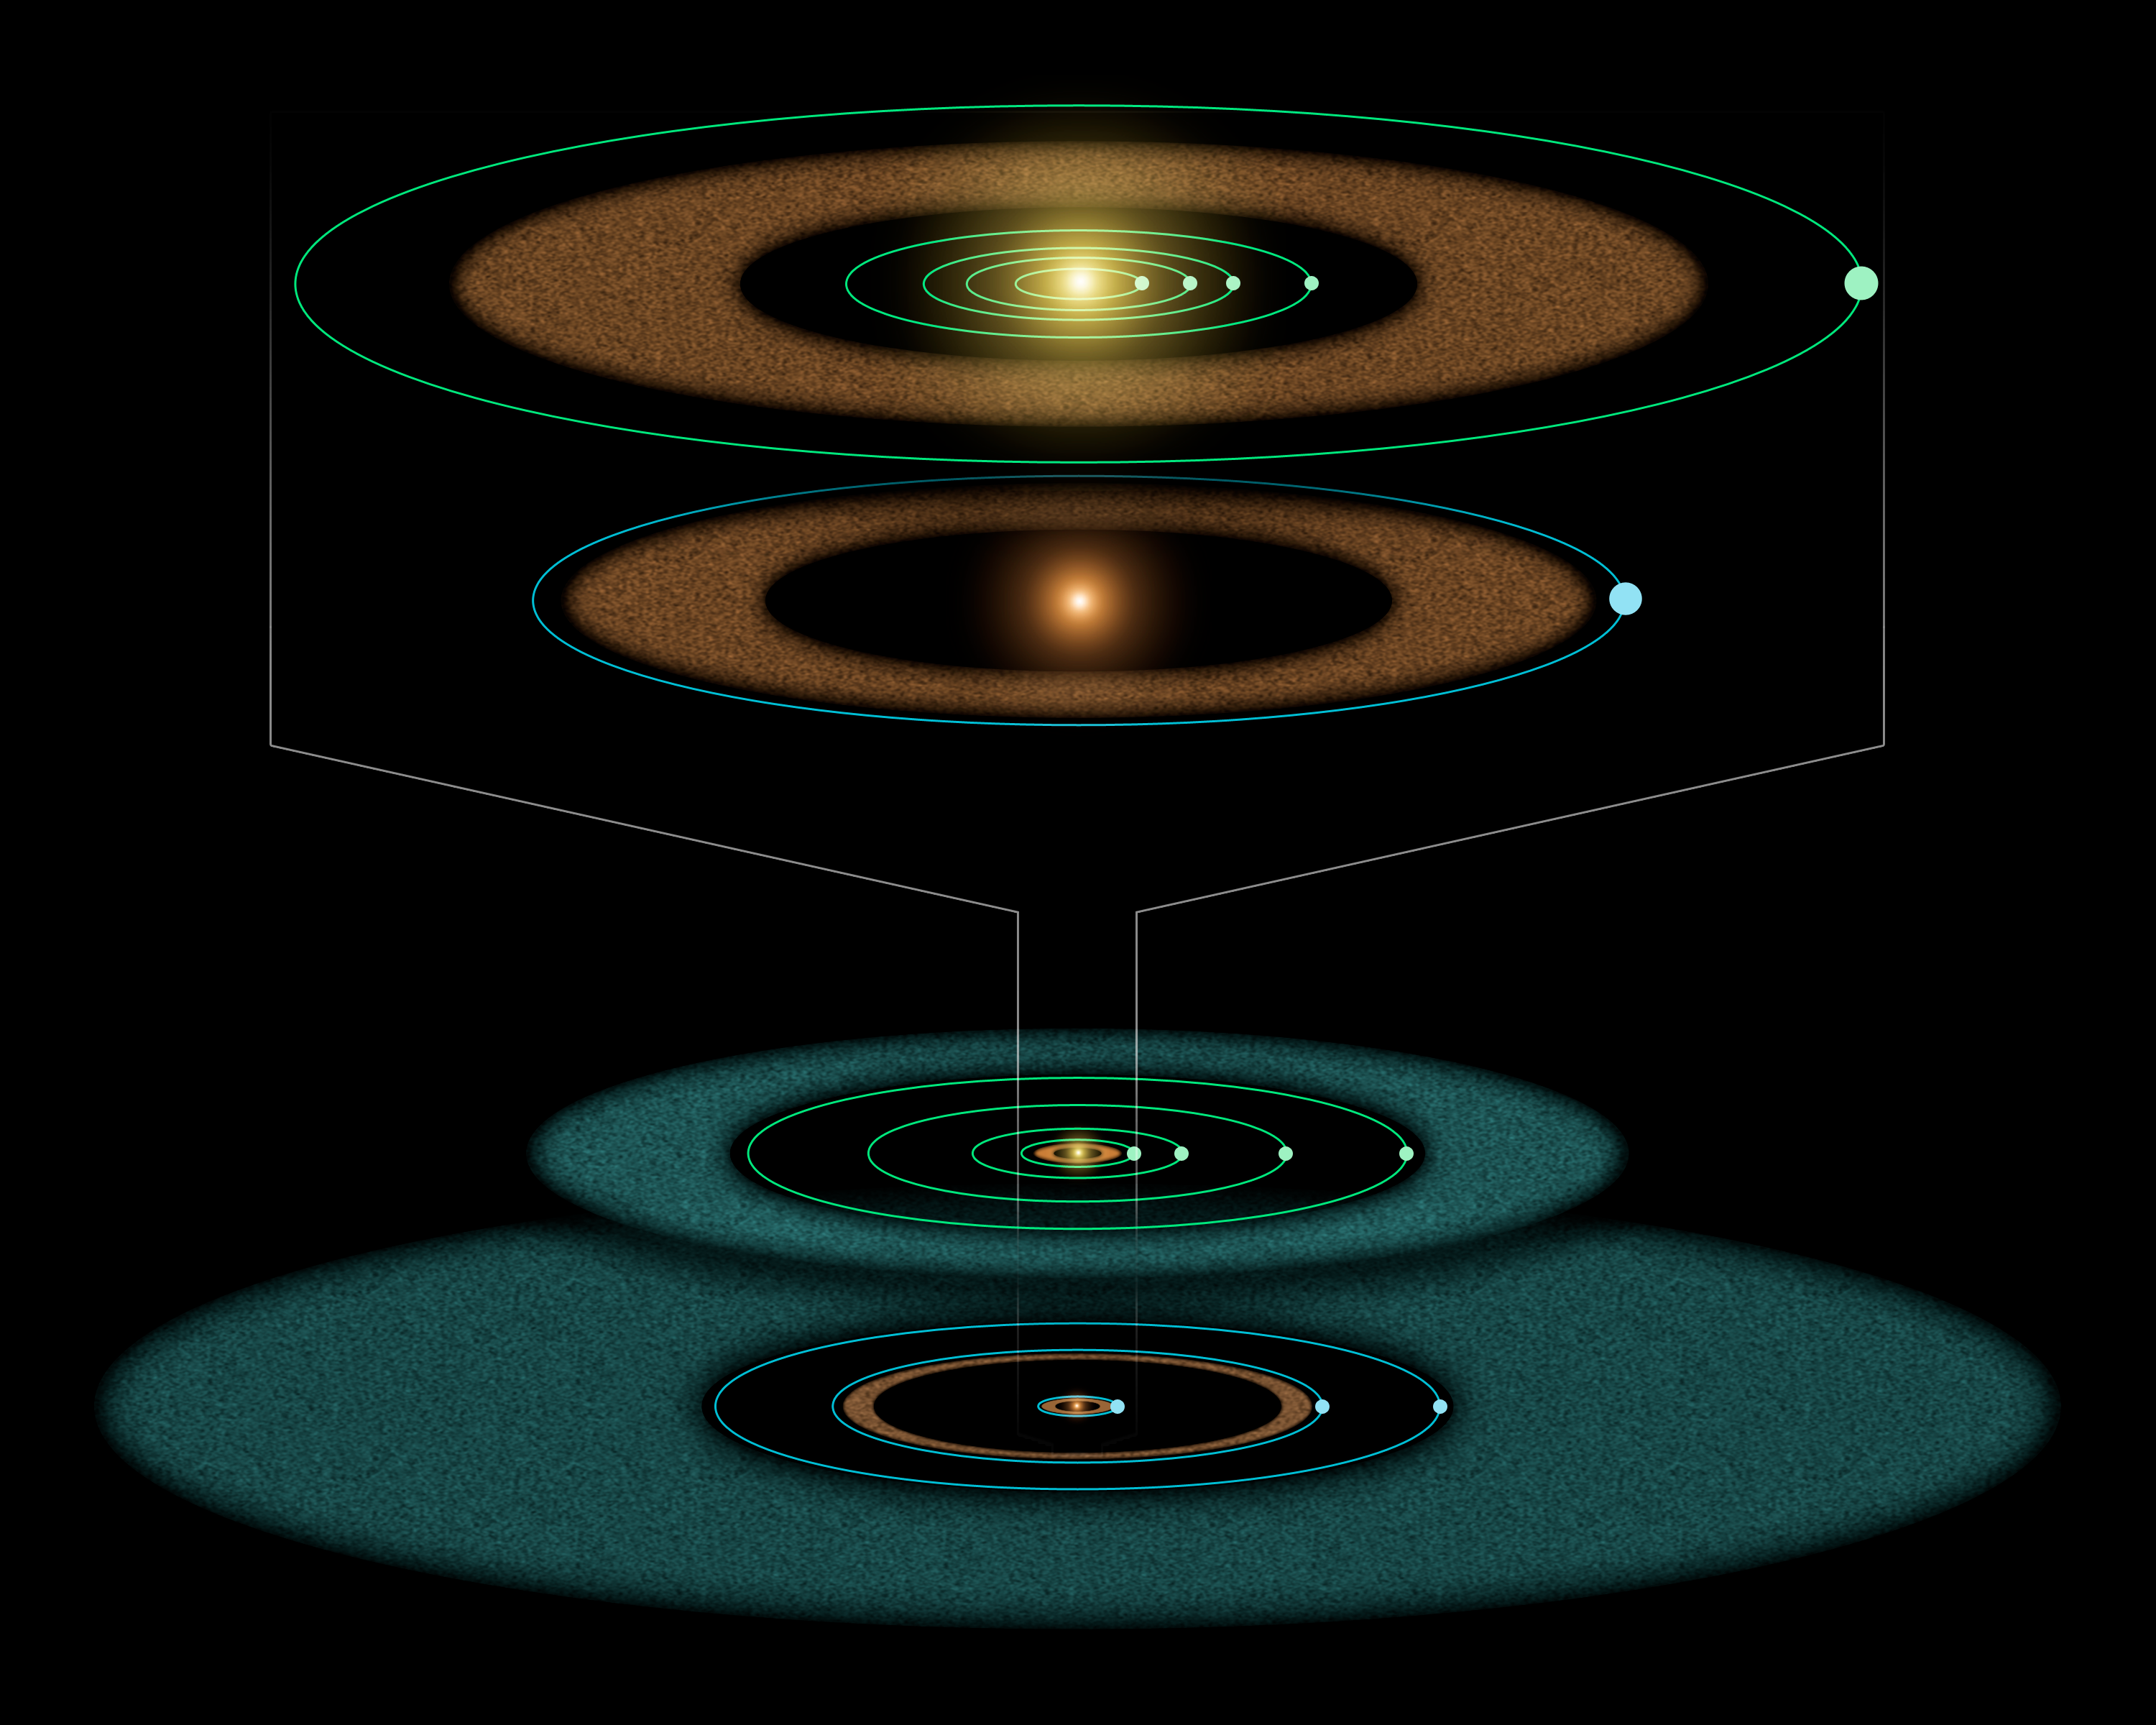

Epsilon Eridani: Young Solar System in the Making (Unlabeled)

This artist's diagram compares the Epsilon Eridani system to our own solar system. The two systems are structured similarly, and both host asteroids (brown), comets (blue) and planets (white dots).

Epsilon Eridani is our closest known planetary system, located about 10 light-years away in the constellation Eridanus. Its central star is a younger, fainter version of our sun, and is about 800 million years oldabout the same age of our solar system when life first took root on Earth.

Observations from NASA's Spitzer Space Telescope show that the system hosts two asteroid belts, in addition to previously identified candidate planets and an outer comet ring.

Epsilon Eridani's inner asteroid belt is located at about the same position as ours, approximately three astronomical units from its star (an astronomical unit is the distance between Earth and the sun.). The system's second, denser belt lies at about the same place where Uranus orbits in our solar system, or 20 astronomical units from the star.

In the same way that Jupiter lies just outside our asteroid belt, shepherding its rocky debris into a ring, Epsilon Eridani is thought to have planets orbiting near the rims of its two belts. The first of these planets was identified in 2000 via the radial velocity technique. Called Epsilon Eridani b, it orbits at an average distance of 3.4 astronomical unitsplacing it just outside the system's inner asteroid belt.

The second planet orbiting near the rim of the outer asteroid belt at 20 astronomical units was inferred when Spitzer discovered the belt.

A third planet might orbit in Epsilon Eridani at the inner edge of its outermost comet ring, which lies between 35 and 90 astronomical units. This planet was first hinted at in 1998 due to observed lumpiness in the comet ring.

The outer comet ring around Epsilon Eridani is denser than our comet ring, called the Kuiper belt, because the system is younger. Over time, Epsilon Eridani's ring will become wispier like the Kuiper Belt. Its comets will collide with each other and break up, or get pushed out of the ring by the gravitational influences of planets.

Credit: NASA/JPL-Caltech/R. Hurt (SSC)